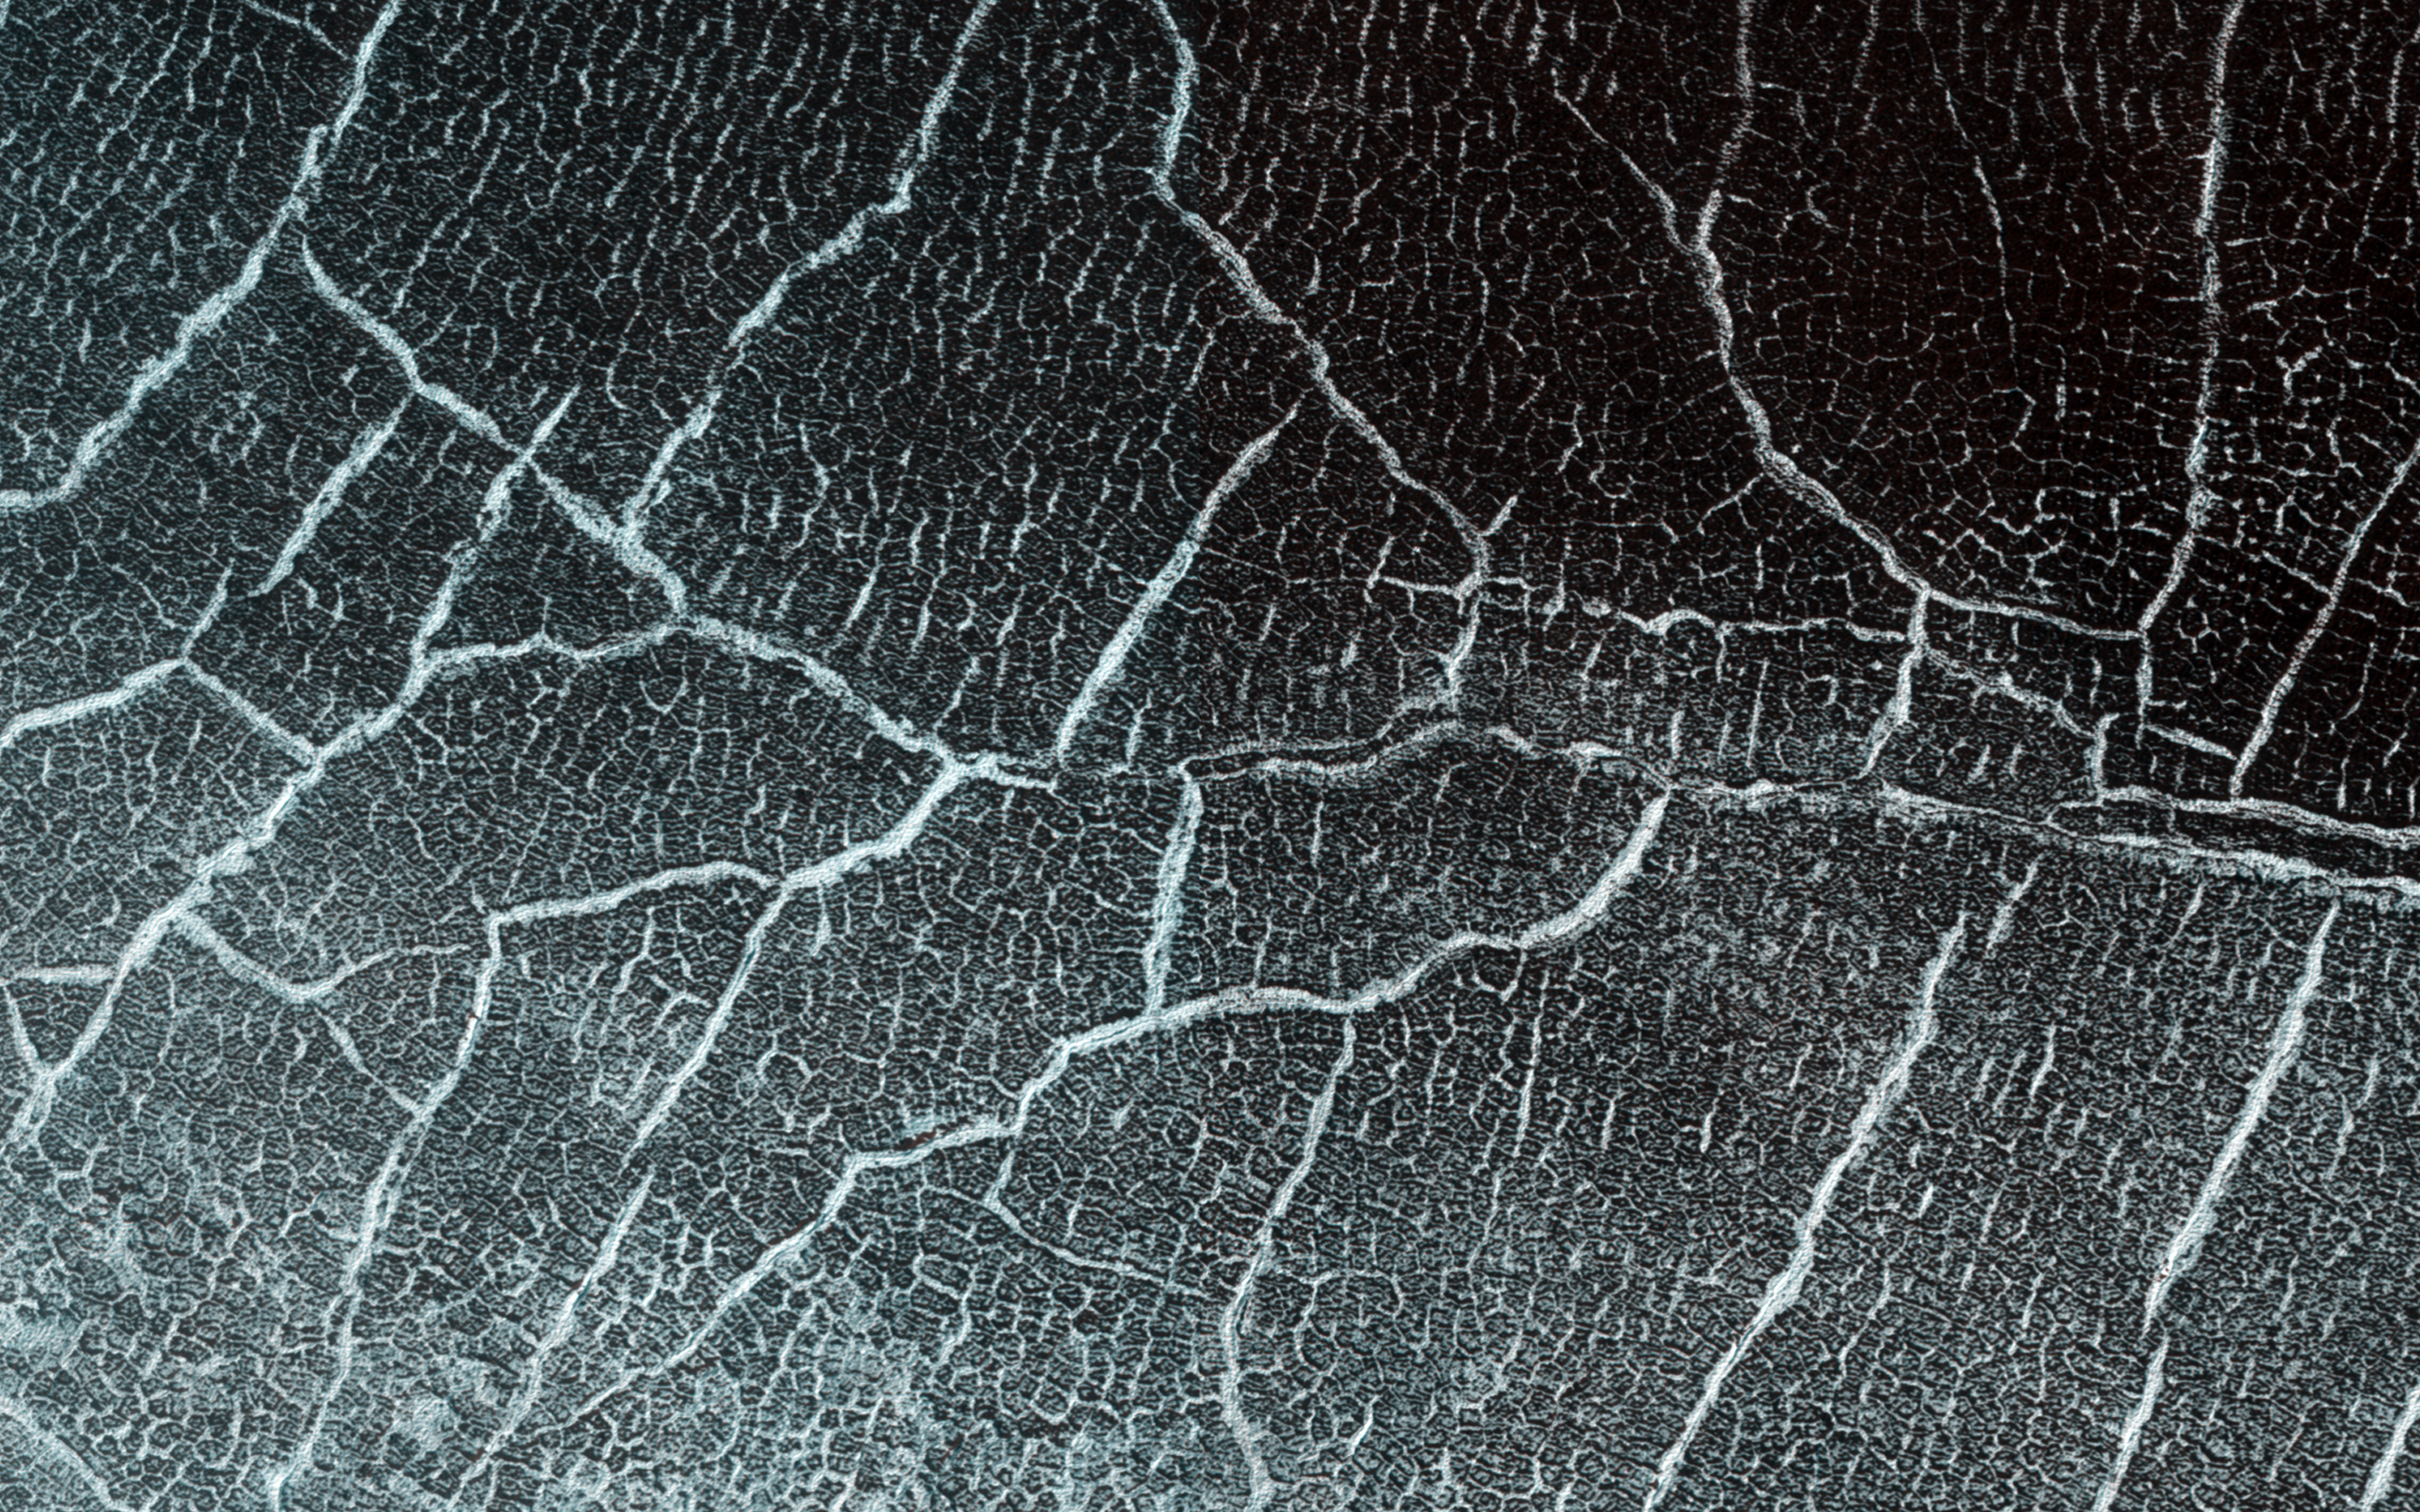

Cracks in a Crater’s Ice

Many impact craters on Mars were filled with ice in past climates. Sometimes this ice flows or slumps down the crater walls into the center and acquires concentric wrinkles as a result. This image shows an example of this.

There are other ways that scientists know the material in the crater is icy. Surface cracks that form polygonal shapes cover the material in the crater. They are easy to see in this spring-time image because seasonal frost hides inside the cracks, outlining them in bright white. These cracks form because ice within the ground expands and contracts a lot as it warms and cools.

Scientists can see similar cracks in icy areas of the Earth and other icy locations on Mars. If you look closely, you’ll see small polygons inside larger ones. The small polygons are younger and the cracks shallower while the large ones are outlined with cracks that penetrate more deeply.

The University of Arizona, Tucson, operates HiRISE, which was built by Ball Aerospace & Technologies Corp., Boulder, Colo. NASA’s Jet Propulsion Laboratory, a division of Caltech in Pasadena, California, manages the Mars Reconnaissance Orbiter Project for NASA’s Science Mission Directorate, Washington.

Credit: NASA/JPL-Caltech/Univ. of Arizona